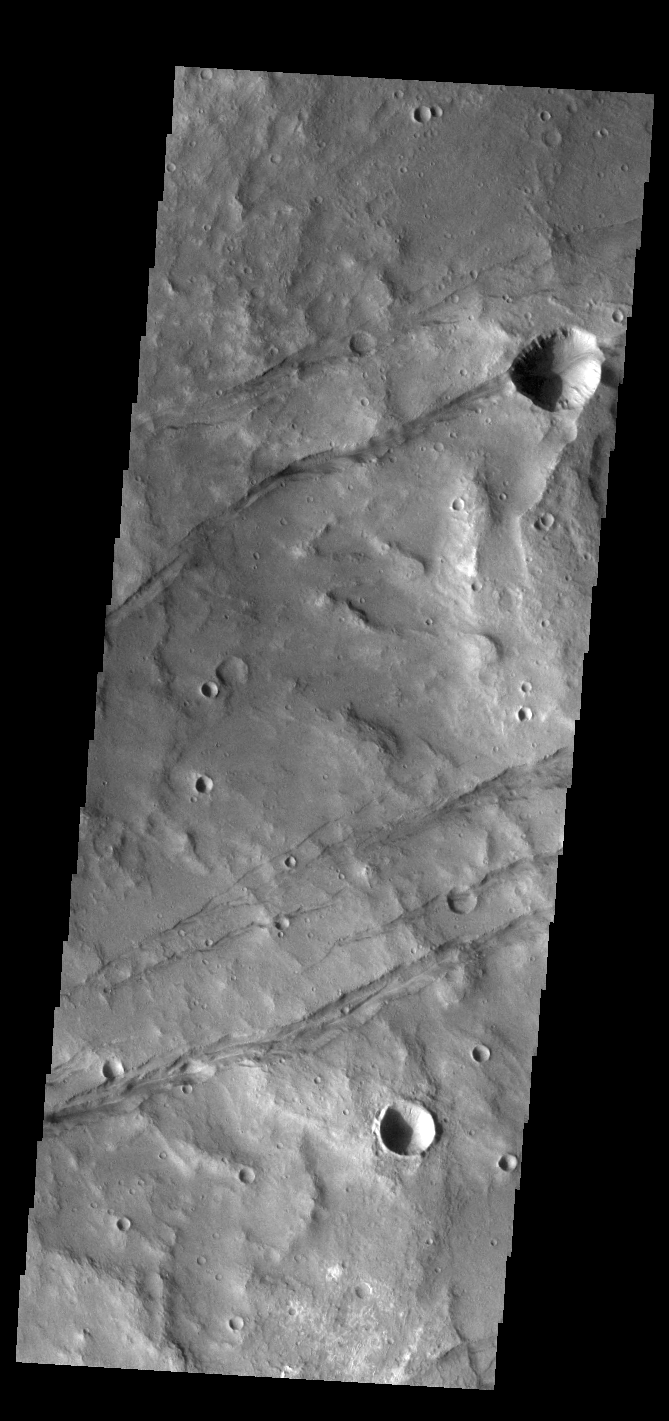

Sirenum Fossae

The linear depression in this VIS image is part of Sirenum Fossae. Depressions of this type are called graben, which form by the down drop of material between two parallel faults. The faults are caused by tectonic stresses in the region. The Sirenum Fossae graben are 2735km (1700 miles) long.

Credit: NASA/JPL-Caltech/ASU